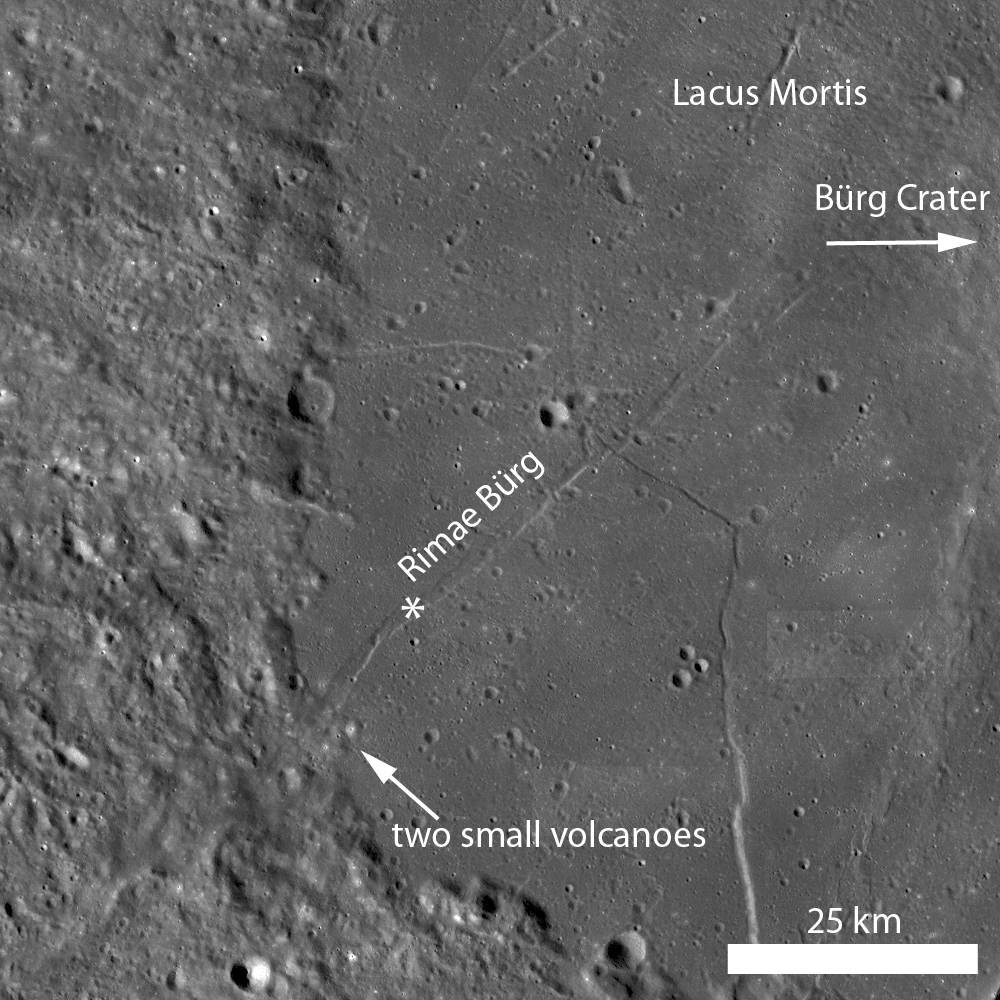

Rimae Bürg

Rimae Bürg is a linear rille, with an average width of 2 kilometers. This rille extends into Lacus Mortis for more than 60 kilometers, and continues into the highland terrain, where it becomes obscured and then reappears as a ridge. Illumination from the left, star is location of LROC NAC.

A portion of the shadowed, southern wall of Rimae Bürg is visible in this subset of LROC NAC image M129127265R. The rille floor (upper left of image) is flat, attesting to the horst-graben normal faulting that is invoked for the formation of many linear rilles. Image width is 500 meters, illumination from the right

NASA’s Goddard Space Flight Center built and manages the mission for the Exploration Systems Mission Directorate at NASA Headquarters in Washington. The Lunar Reconnaissance Orbiter Camera was designed to acquire data for landing site certification and to conduct polar illumination studies and global mapping. Operated by Arizona State University, LROC consists of a pair of narrow-angle cameras (NAC) and a single wide-angle camera (WAC). The mission is expected to return over 70 terabytes of image data.

Credit: NASA/GSFC/Arizona State University